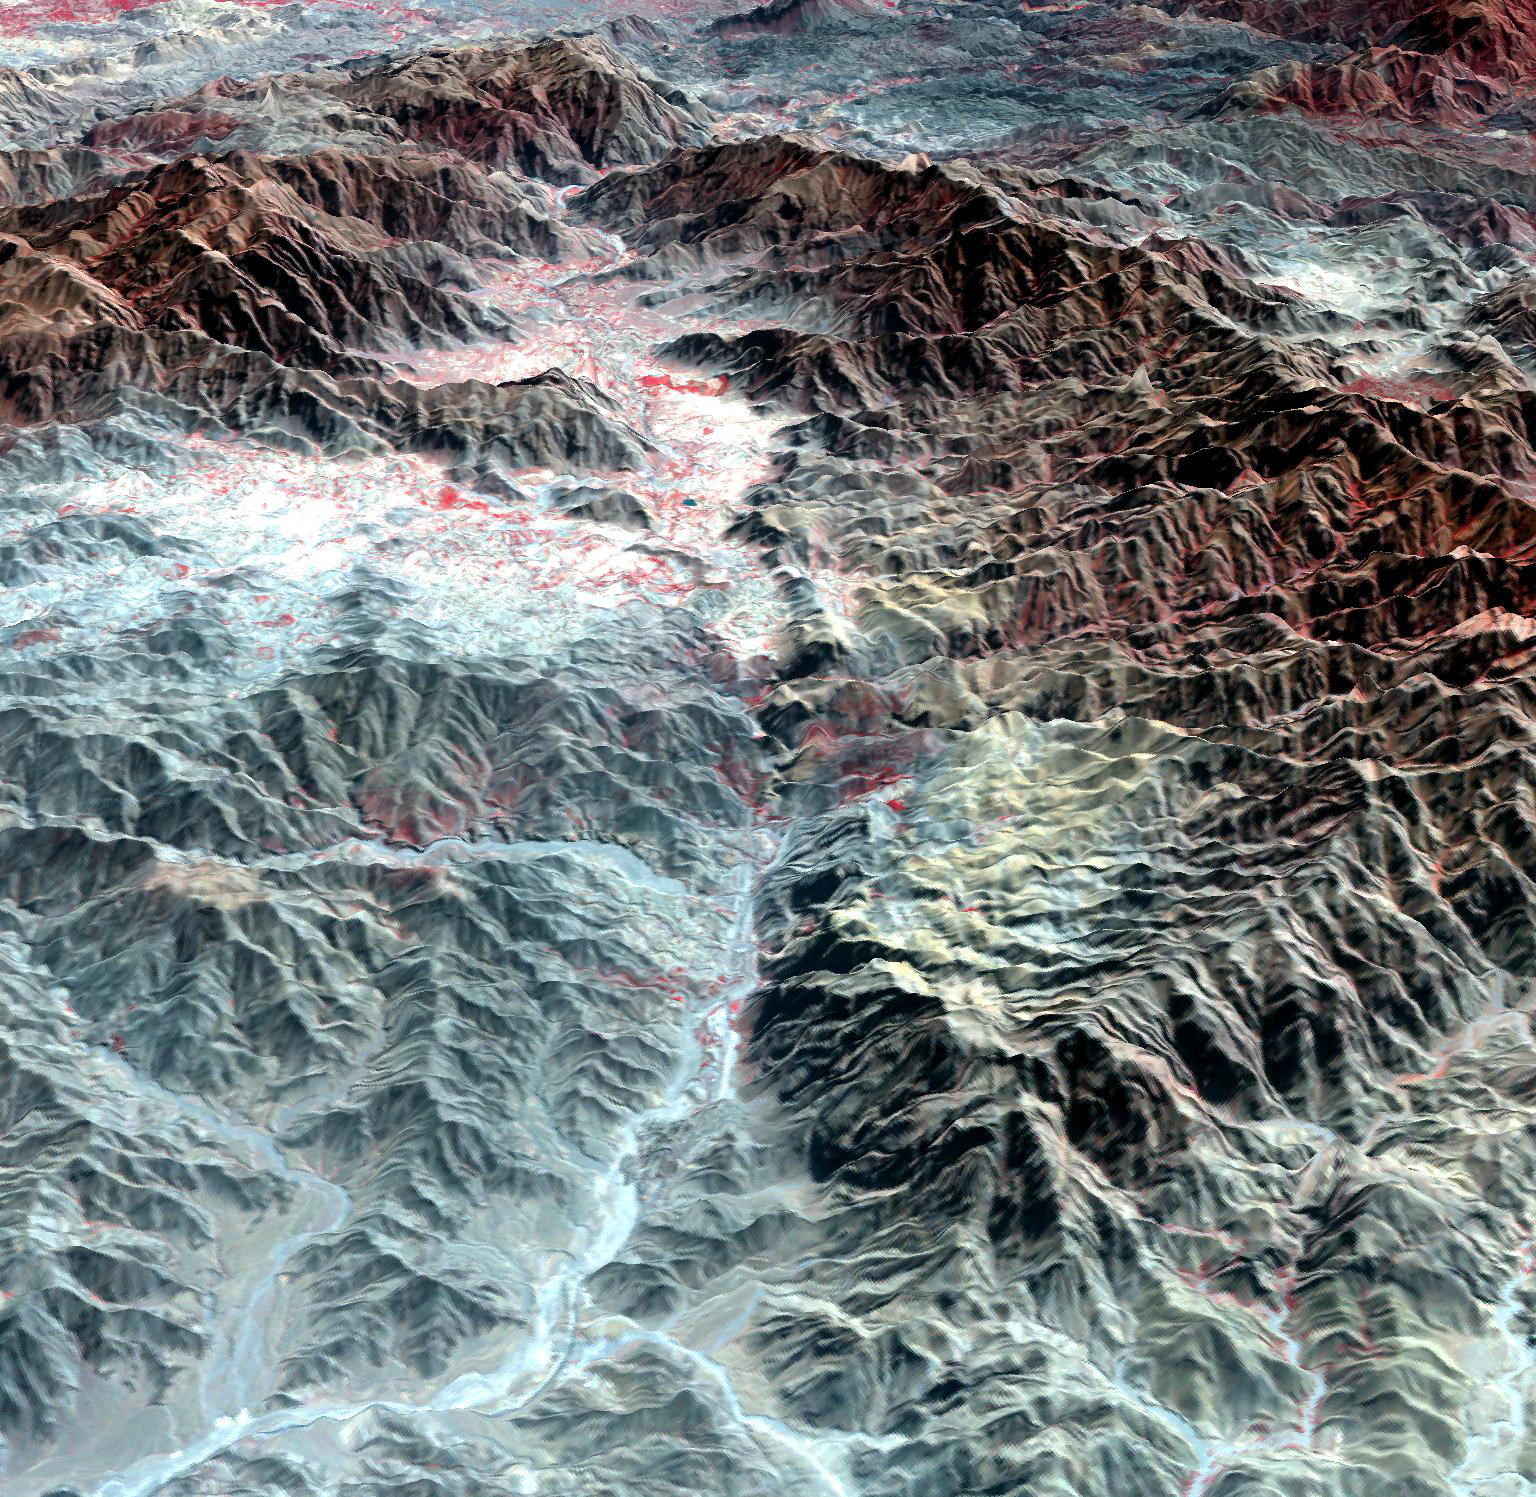

Khyber Pass, Afghanistan-Pakistan

The Khyber Pass is a mountain pass that links Afghanistan and Pakistan. Throughout its history it has been an important trade route between Central Asia and South Asia, and is a strategic military location. It is the route used by Alexander the Great, Cyrus the Great, Genghis Khan, Babur the Tiger, Chandragupta Maurya, Darius I and countless other would-be conquerors. The Afghan Shinwari clan, who live in the Pass, regarded the Pass as their own preserve and have levied a toll on travelers for safe conduct. The perspective view looks from Afghanistan, eastward into Pakistan. The image was acquired October 22, 2007 and is located at 34.1 degrees north latitude, 71.1 degrees east longitude.

With its 14 spectral bands from the visible to the thermal infrared wavelength region and its high spatial resolution of 15 to 90 meters (about 50 to 300 feet), ASTER images Earth to map and monitor the changing surface of our planet. ASTER is one of five Earth-observing instruments launched Dec. 18, 1999, on Terra. The instrument was built by Japan’s Ministry of Economy, Trade and Industry. A joint U.S./Japan science team is responsible for validation and calibration of the instrument and data products.

The broad spectral coverage and high spectral resolution of ASTER provides scientists in numerous disciplines with critical information for surface mapping and monitoring of dynamic conditions and temporal change. Example applications are: monitoring glacial advances and retreats; monitoring potentially active volcanoes; identifying crop stress; determining cloud morphology and physical properties; wetlands evaluation; thermal pollution monitoring; coral reef degradation; surface temperature mapping of soils and geology; and measuring surface heat balance.

The U.S. science team is located at NASA’s Jet Propulsion Laboratory, Pasadena, Calif. The Terra mission is part of NASA’s Science Mission Directorate, Washington, D.C.

Credit: NASA/GSFC/METI/ERSDAC/JAROS, and U.S./Japan ASTER Science Team